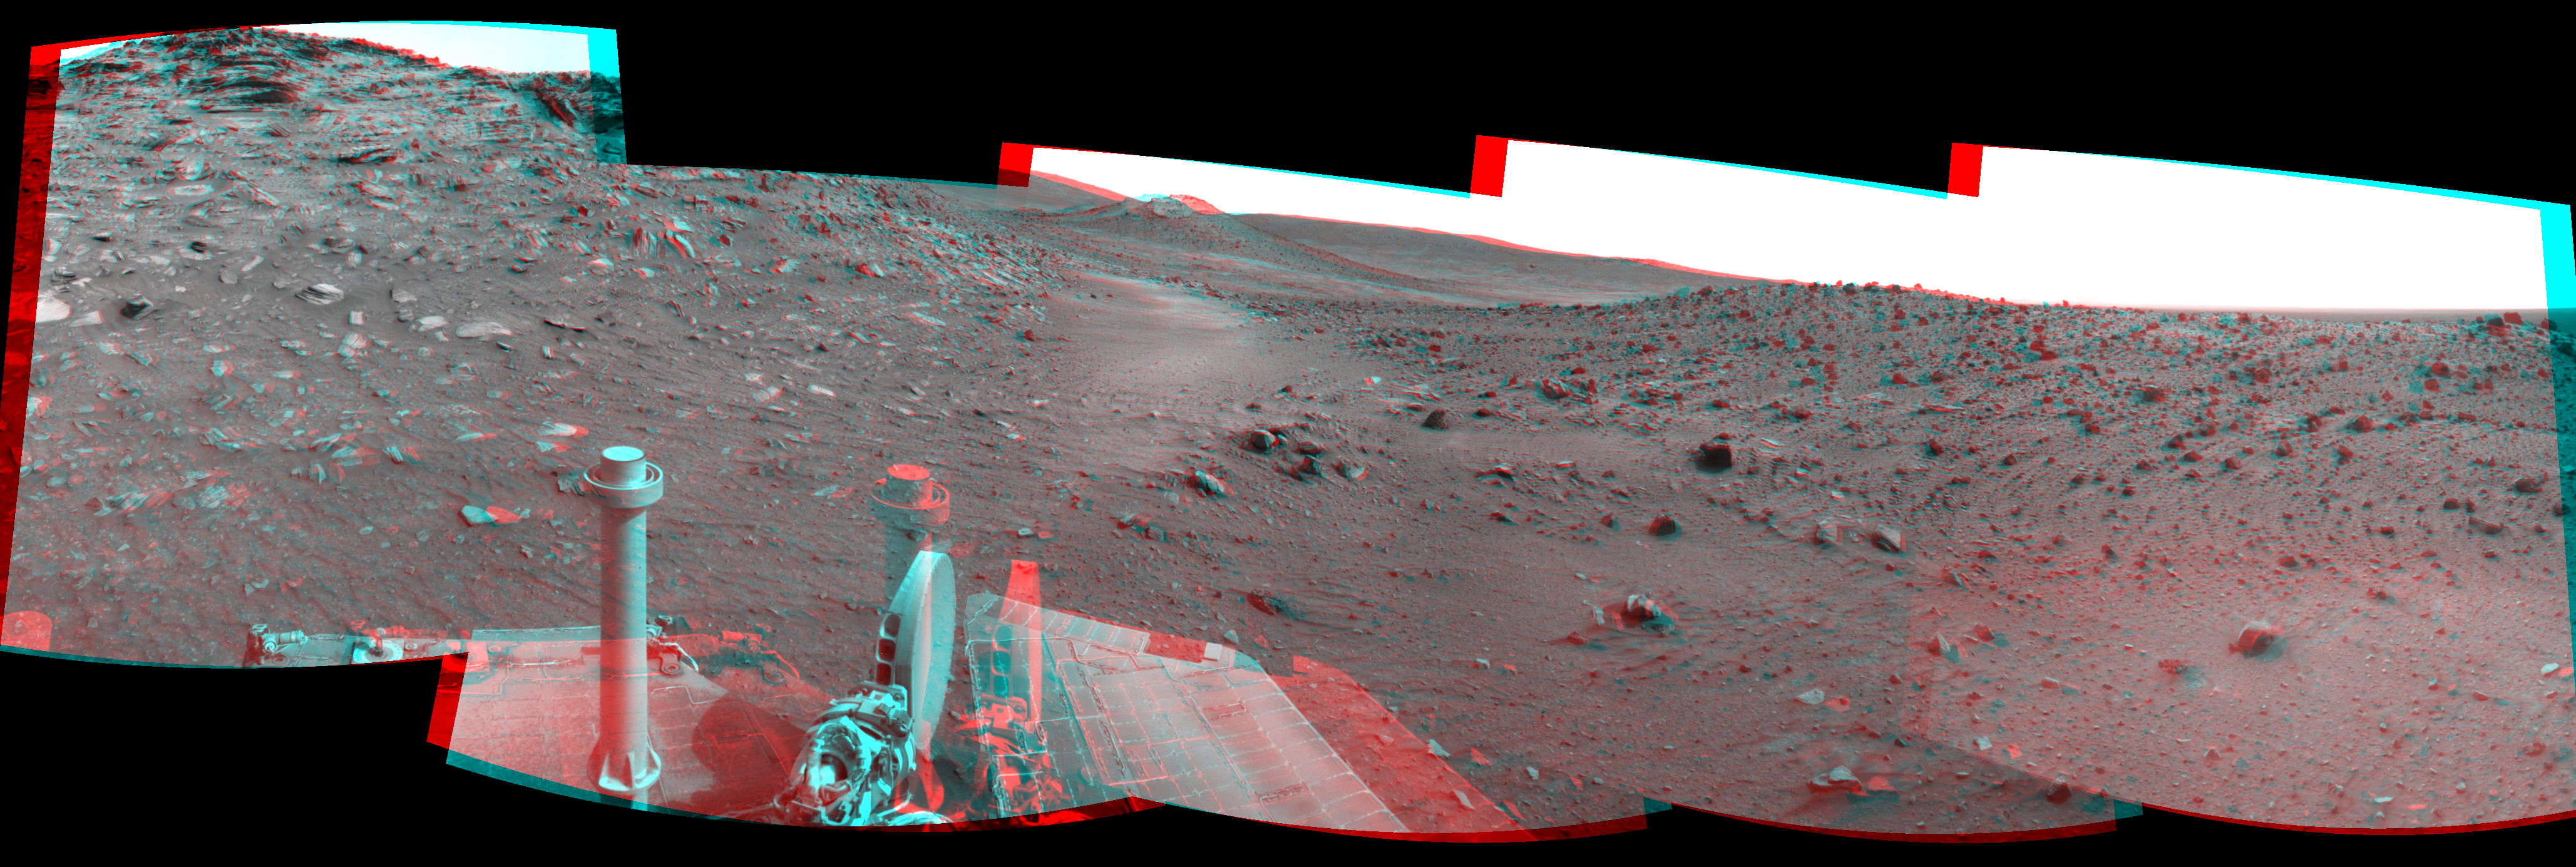

Spirit Close to “Troy,” Sol 1871 (Stereo)

Left-eye view of a color stereo pair for PIA12141

Right-eye view of a color stereo pair for PIA12141

This stereo scene combines frames taken by the navigation camera on NASA’s Mars Exploration Rover Spirit during the 1,871st Martian day, or sol, of Spirit’s mission on Mars (April 8, 2009). It spans 180 degrees, with east on the left, south at the center and west on the right. The view appears three-dimensional when viewed through red-blue glasses with the red lens on the left.

This view is from the position Spirit reached with a drive of 7 meters (23 feet) southeastward earlier on Sol 1871. The drive brought Spirit to within about 2 meters (7 feet) of the location, subsequently dubbed “Troy,” where it would begin to become embedded after its next drive. Other issues, including an amnesia-like event and unexplained computer resets, resulted in no driving attempts after Sol 1871 until Sol 1886 (April 23, 2009).

The western edge of the low plateau called “Home Plate” appears on the left side of this view. A ridge informally named “Tsiolkovsky” is on the right. Behind the saddle between Home Plate and Tsiolkovsky is a mound capped with light-toned rock and called “Von Braun,” a possible destination for Spirit to investigate in the future.

Spirit was driving toward Von Braun when the rover became embedded in soft soil at a site called “Troy” by Sol 1899 (May 6, 2009). The soft soil at Troy was covered with a darker layer before Spirit’s wheels broke through that top layer and revealed lighter material.

This scene combines right-eye and left-eye views presented as cylindrical-perspective projections with geometric seam correction.

Credit: NASA/JPL-Caltech